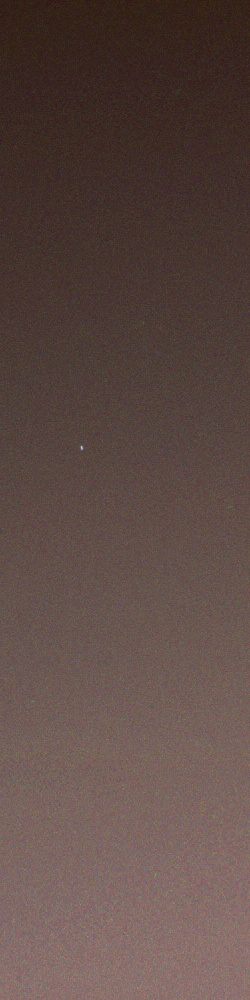

Earth as Seen from Mars

On its 449th martian day, or sol (April 29, 2005), NASA’s Mars rover Opportunity woke up approximately an hour after sunset and took this picture of the fading twilight as the stars began to come out. Set against the fading red glow of the sky, the pale dot near the center of the picture is not a star, but a planet — Earth.

Earth appears elongated because it moved slightly during the 15-second exposures. The faintly blue light from the Earth combines with the reddish sky glow to give the pale white appearance.

The images were taken with Opportunity’s panoramic camera, using 440-nanometer, 530-nanometer, and 750-nanometer color filters. In processing on the ground, the images were shifted slightly to compensate for Earth’s motion between one image and the next.

Credit: NASA/JPL/Cornell/Texas A&M